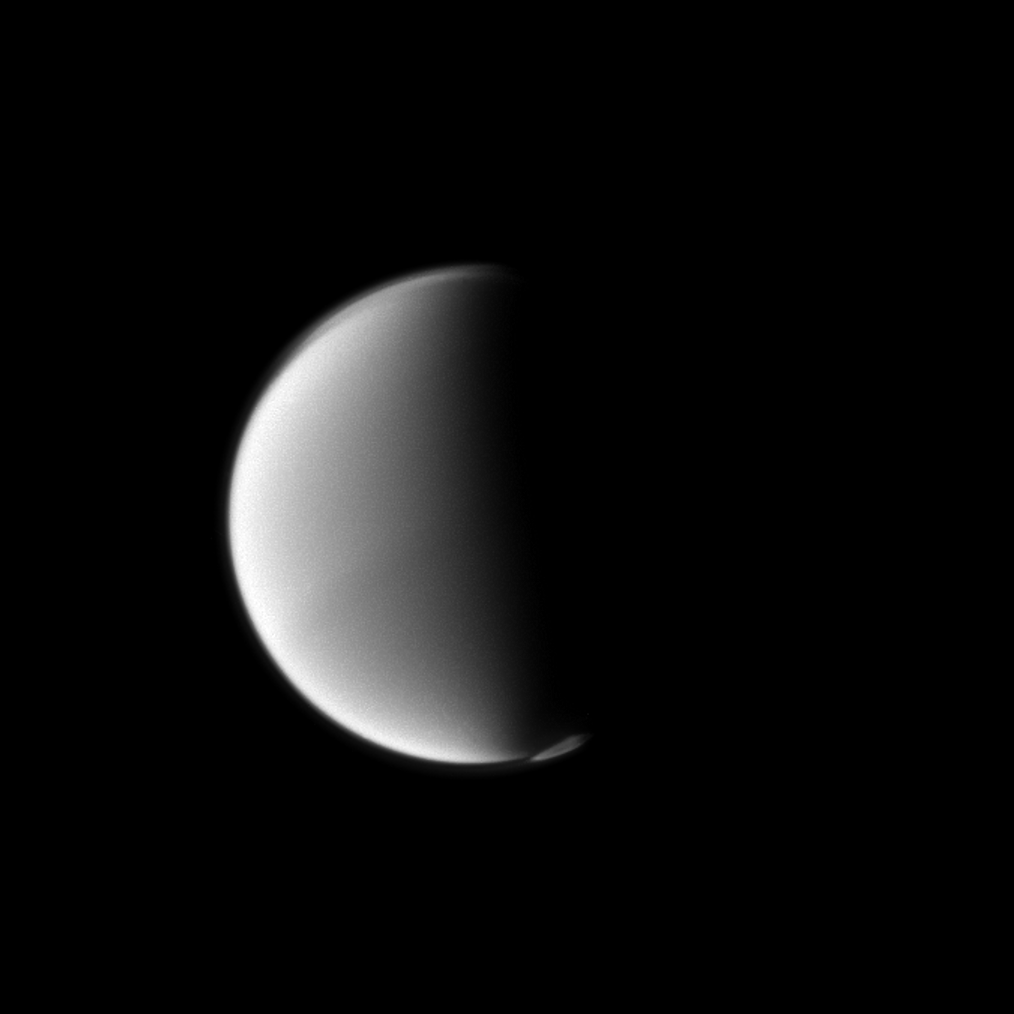

Above Titan’s South

Titan’s south polar vortex seems to float above the moon’s south pole in this Cassini spacecraft view.

The vortex, which is a mass of gas swirling around the south pole high in the moon’s atmosphere, can be seen in the lower right of this view. See PIA14919 and PIA14920 to learn more. The moon’s northern hood is also visible in the top left of this view. See PIA08137 and PIA12775 to learn more about the hood.

This view looks toward the leading hemisphere of Titan (3,200 miles, or 5,150 kilometers across). North on Titan is up and rotated 25 degrees to the left.

The image was taken with the Cassini spacecraft narrow-angle camera on July 6, 2012 using a spectral filter sensitive to wavelengths of near-infrared light centered at 889 nanometers. The view was acquired at a distance of approximately 1.7 million miles (2.8 million kilometers) from Titan and at a Sun-Titan-spacecraft, or phase, angle of 86 degrees. Scale in the original image was 11 miles (17 kilometers) per pixel. The image was contrast enhanced and magnified by a factor of 1.5 to enhance the visibility of surface features.

The Cassini-Huygens mission is a cooperative project of NASA, the European Space Agency and the Italian Space Agency. The Jet Propulsion Laboratory, a division of the California Institute of Technology in Pasadena, manages the mission for NASA’s Science Mission Directorate, Washington, D.C. The Cassini orbiter and its two onboard cameras were designed, developed and assembled at JPL. The imaging operations center is based at the Space Science Institute in Boulder, Colo.

Credit: NASA/JPL-Caltech/Space Science Institute